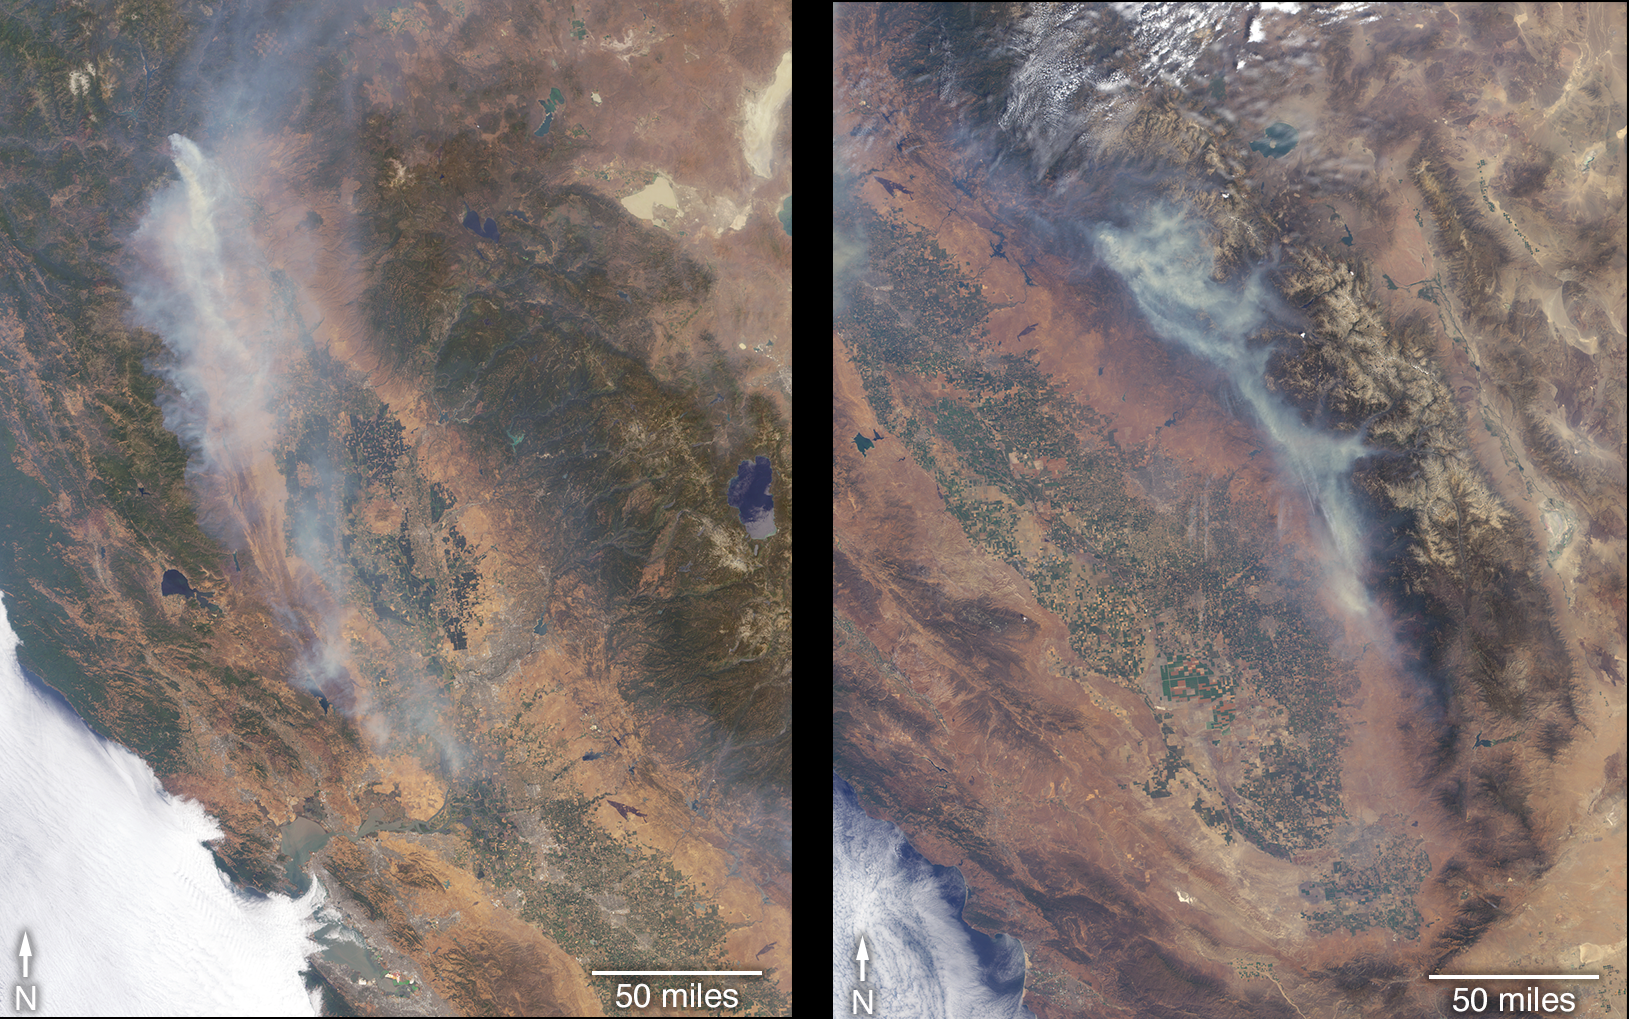

California Wildfires Captured by NASA Satellite

The Multi-angle Imaging SpectroRadiometer (MISR) instrument on NASA’s Terra satellite took these images of the Carr Fire (left) and the Ferguson Fire (right) on July 27 and July 29, respectively.

The Carr Fire, which has been burning near Redding, California since July 23, spanned 110,154 acres as of July 31 and was 27 percent contained. The Ferguson Fire, near Yosemite National Park, spanned 57,846 acres as of July 31 and was 33 percent contained.

Figure 1 shows the Carr Fire near Redding California on July 27 as observed by NASA’s MISR instrument. The angular information from MISR’s images is used to calculate the height of the smoke plume. The results are superimposed on the image on the right.

The Carr Fire has been burning since July 23. As of July 31, it spanned 110,154 acres and was 27 percent contained.

Figure 2 shows the Ferguson Fire near Yosemite National Park on July 29 as observed by NASA’s MISR instrument. The angular information from MISR’s images is used to calculate the height of the smoke plume. The results are superimposed on the image on the right.

The Ferguson Fire started on July 13 in the Sierra National Forest. As of July 31, it spanned 57,846 acres and was 33 percent contained.

Figure 3 is a stereo anaglyph of the Carr Fire produced using data from the MISR instrument aboard NASA’s Terra satellite. It shows a three-dimensional view of the plume visible through red-blue 3D glasses (with the red lens over the left eye).

Figure 4 is a stereo anaglyph of the Ferguson Fire produced using data from the MISR instrument aboard NASA’s Terra satellite. It shows a three-dimensional view of the plume visible through red-blue 3D glasses (with the red lens over the left eye).

These data were acquired during Terra orbit 98973 and 99002. The smoke plume height calculation was performed using the MISR INteractive eXplorer (MINX) software tool, which is publicly available at https://github.com/nasa/MINX. The MISR Plume Height Project maintains a database of global smoke plume heights, accessible at https://www-misr.jpl.nasa.gov/getData/accessData/MisrMinxPlumes2/.

MISR was built and is managed by NASA’s Jet Propulsion Laboratory, Pasadena, California, for NASA’s Science Mission Directorate, Washington, D.C. The Terra spacecraft is managed by NASA’s Goddard Space Flight Center, Greenbelt, Maryland. The MISR data were obtained from the NASA Langley Research Center Atmospheric Science Data Center, Hampton, Virginia. JPL is a division of Caltech in Pasadena.

Credit: NASA/GSFC/LaRC/JPL-Caltech, MISR Team